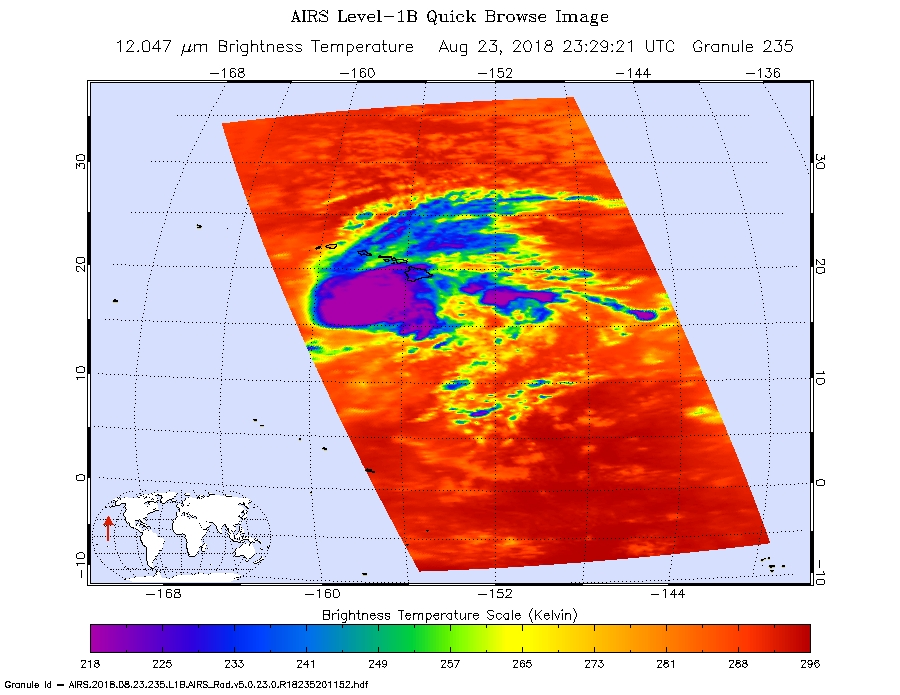

Hurricane Lane as Viewed by NASA’s AIRS Instrument

Figure 1

This image shows Hurricane Lane as observed by the Atmospheric Infrared Sounder (AIRS) instrument on NASA’s Aqua satellite on Thursday, Aug. 23, 2018. Purple shows very cold clouds high in the atmosphere above the center of the hurricane, blue and green show the warmer temperatures of lower clouds surrounding the storm center; and orange and red areas have almost no clouds. No eye is seen in this image, which means it was either too small for AIRS to detect or it was covered by high, cold clouds.

Figure 1 was observed on Aug. 22, 2018. Purple shows very cold clouds high in the atmosphere above the center of the hurricane, blue and green show the warmer temperatures of lower clouds surrounding the storm center; and orange and red areas have almost no clouds. The eye of the storm is clearly visible.

About AIRS
The Atmospheric Infrared Sounder, AIRS, in conjunction with the Advanced Microwave Sounding Unit, AMSU, senses emitted infrared and microwave radiation from Earth to provide a three-dimensional look at Earth’s weather and climate. Working in tandem, the two instruments make simultaneous observations all the way down to Earth’s surface, even in the presence of heavy clouds. With more than 2,000 channels sensing different regions of the atmosphere, the system creates a global, three-dimensional map of atmospheric temperature and humidity, cloud amounts and heights, greenhouse gas concentrations, and many other atmospheric phenomena. Launched into Earth orbit in 2002, the AIRS and AMSU instruments fly onboard NASA’s Aqua spacecraft and are managed by NASA’s Jet Propulsion Laboratory in Pasadena, California, under contract to NASA. JPL is a division of the California Institute of Technology in Pasadena.

Credit: NASA/JPL-Caltech